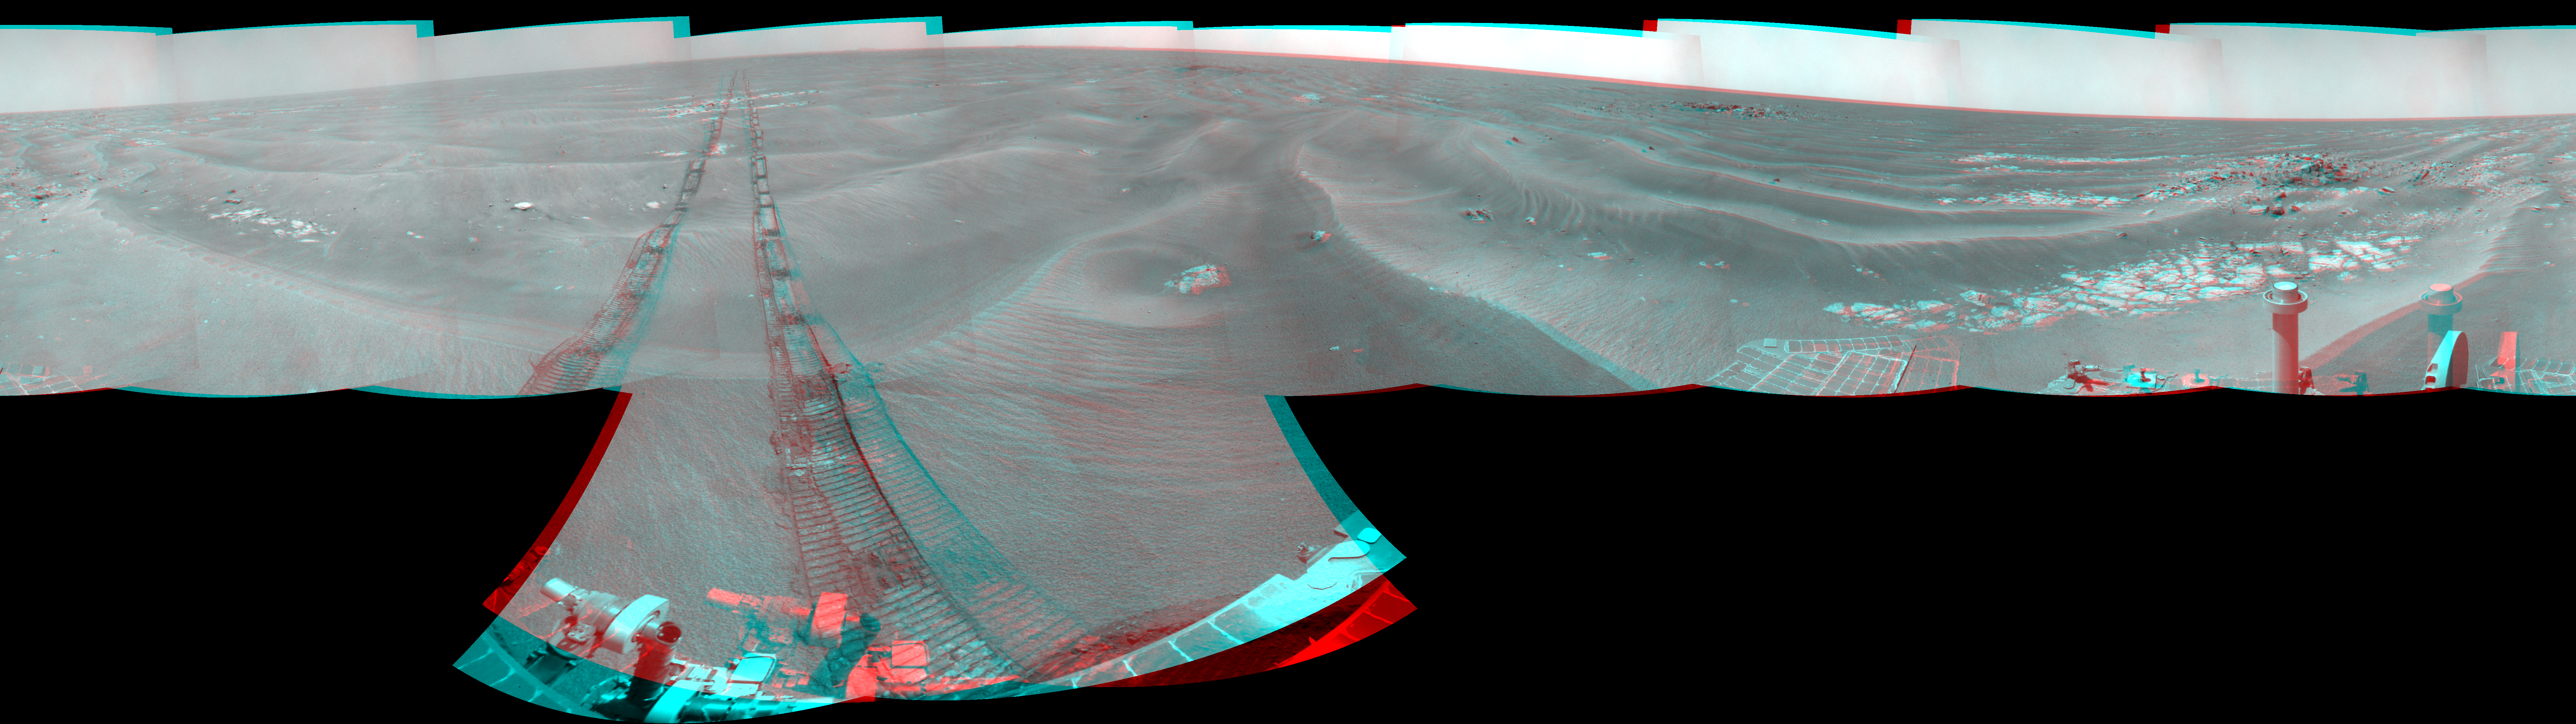

Opportunity’s Surroundings on Sol 1950 (Stereo)

Left-eye view of a color stereo pair for PIA12143

Right-eye view of a color stereo pair for PIA12143

NASA’s Mars Exploration Rover Opportunity used its navigation camera to take the images combined into this 360-degree stereo view of the rover’s surroundings on the 1,950th Martian day, or sol, of its surface mission (July 19, 2009). The view appears three-dimensional when viewed through red-blue glasses with the red lens on the left. South is in the middle; north at both ends.

Opportunity had driven 60.8 meters (199 feet) that sol, moving backward as a strategy to mitigate an increased amount of current drawn by the drive motor in the right-front wheel. The rover was traveling a westward course, skirting a large field of impassable dunes to the south.

Much of the terrain surrounding the Sol 1950 position is wind-formed ripples of dark soil, with pale outcrop exposed in troughs between some ripples. A small crater visible nearby to the northwest is informally called “Kaiko.” For scale, the distance between the parallel wheel tracks is about 1 meter (about 40 inches).

The site is about 3.8 kilometers (2.4 miles) south-southwest of Victoria Crater.

This panorama combines right-eye and left-eye views presented as cylindrical-perspective projections with geometric seam correction.

Credit: NASA/JPL-Caltech